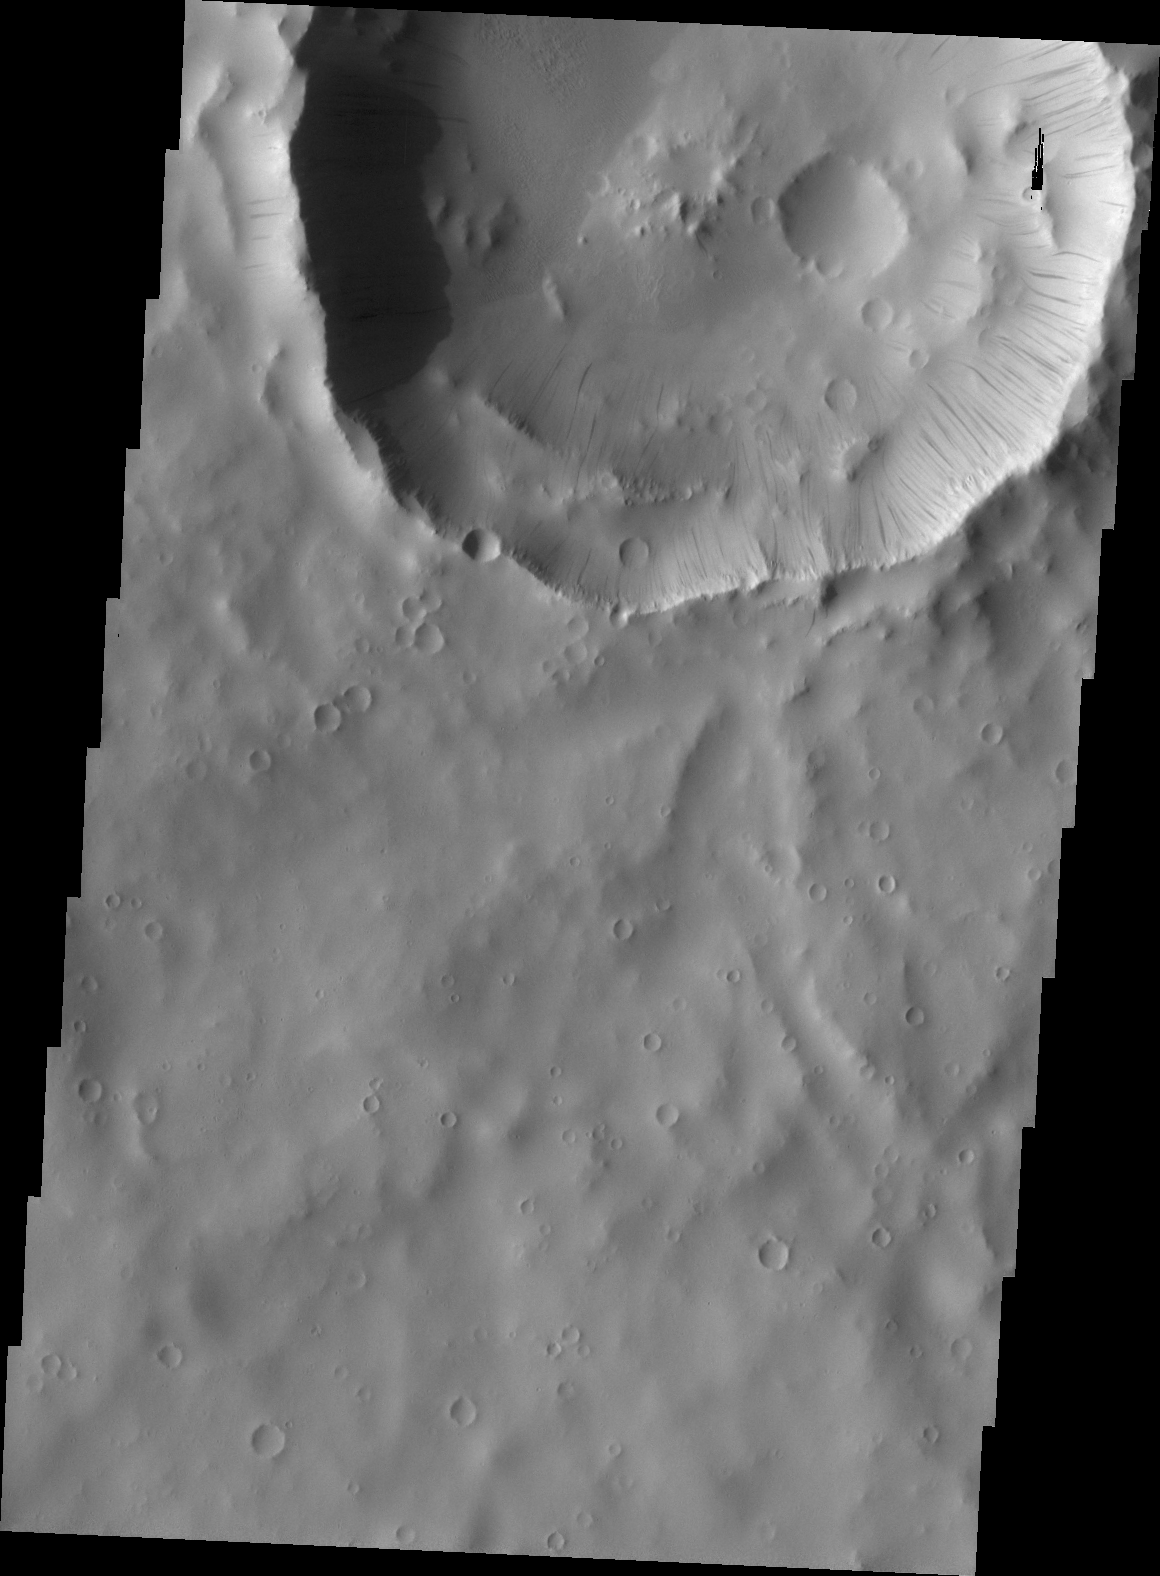

Dark Slope Streaks

Dark slope streaks mark the rim of this unnamed crater near Schiaparelli Crater.

Credit: NASA/JPL/ASU